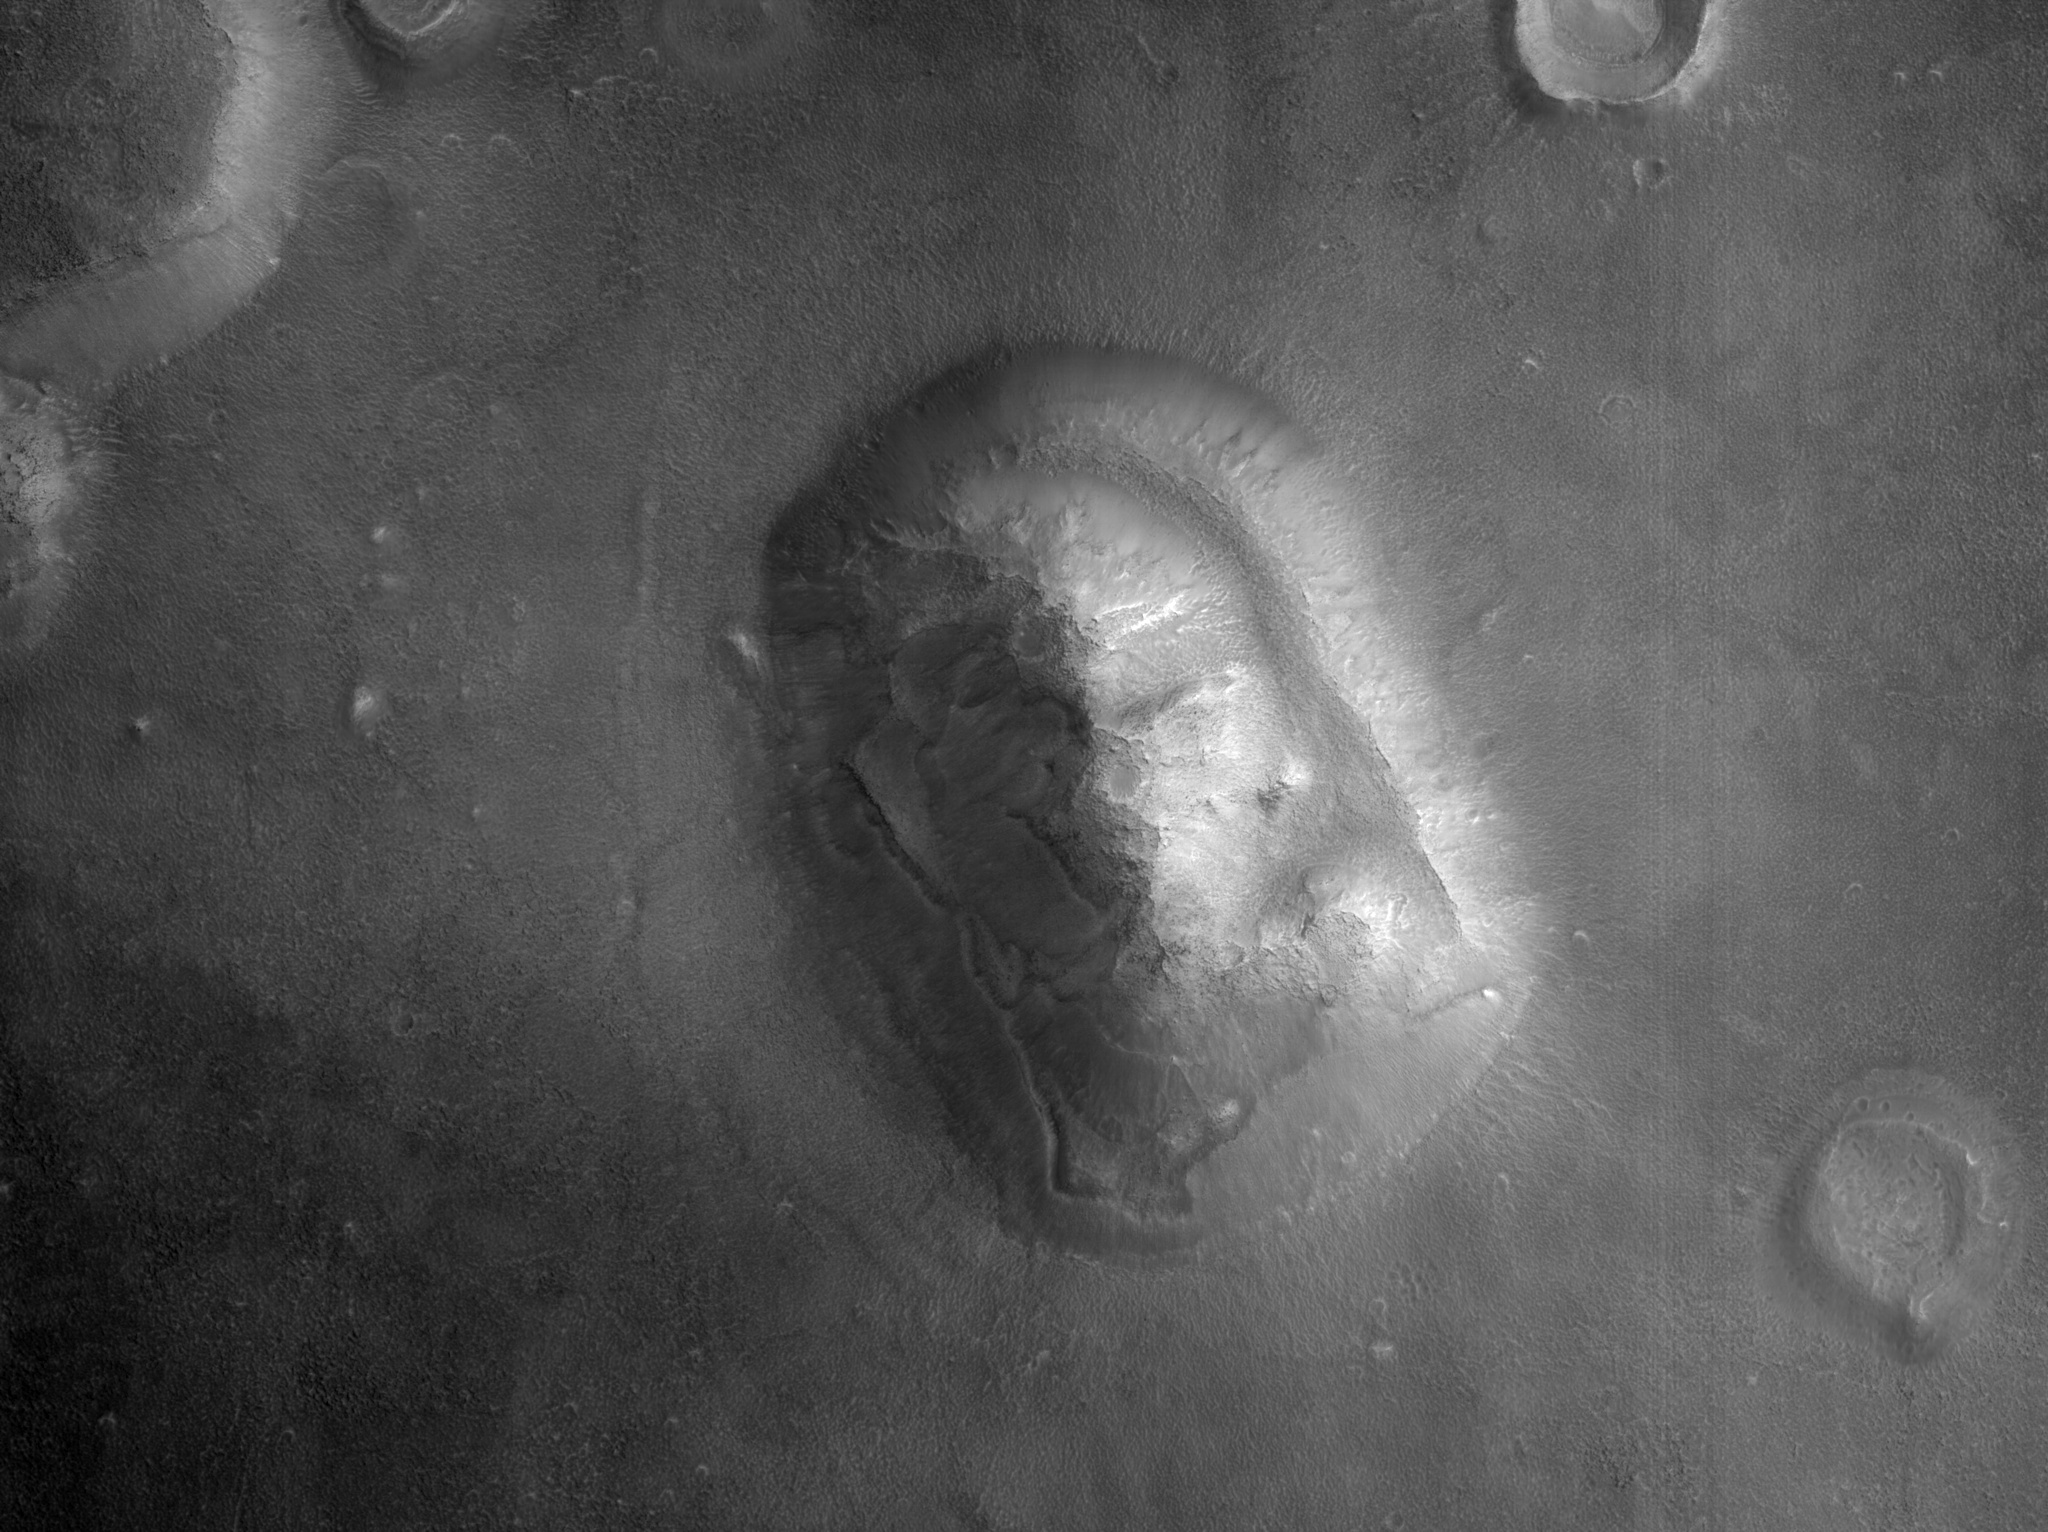

Popular Landform in Cydonia Region

HiRISE captured this image (PSP_003234_2210) of an eroded mesa made famous by its similarity to a human face in a Viking Orbiter image with much lower spatial resolution and a different lighting geometry.

Observation Toolbox
Acquisition date: 4 April 2007
Local Mars time: 3:28 PM
Degrees latitude (centered): 40.7°
Degrees longitude (East): 350.5°
Range to target site: 299.4 km (187.1 miles)
Original image scale range: 29.9 cm/pixel (with 1 x 1 binning) so objects ~90 cm across are resolved
Map-projected scale: 25 cm/pixel and north is up
Map-projection: EQUIRECTANGULAR
Emission angle: 0.3°
Phase angle: 72.8°
Solar incidence angle: 73°, with the Sun about 17° above the horizon
Solar longitude: 213.4°, Northern Autumn

NASA’s Jet Propulsion Laboratory, a division of the California Institute of Technology in Pasadena, manages the Mars Reconnaissance Orbiter for NASA’s Science Mission Directorate, Washington. Lockheed Martin Space Systems, Denver, is the prime contractor for the project and built the spacecraft. The High Resolution Imaging Science Experiment is operated by the University of Arizona, Tucson, and the instrument was built by Ball Aerospace and Technology Corp., Boulder, Colo.

Credit: NASA/JPL/Univ. of Arizona